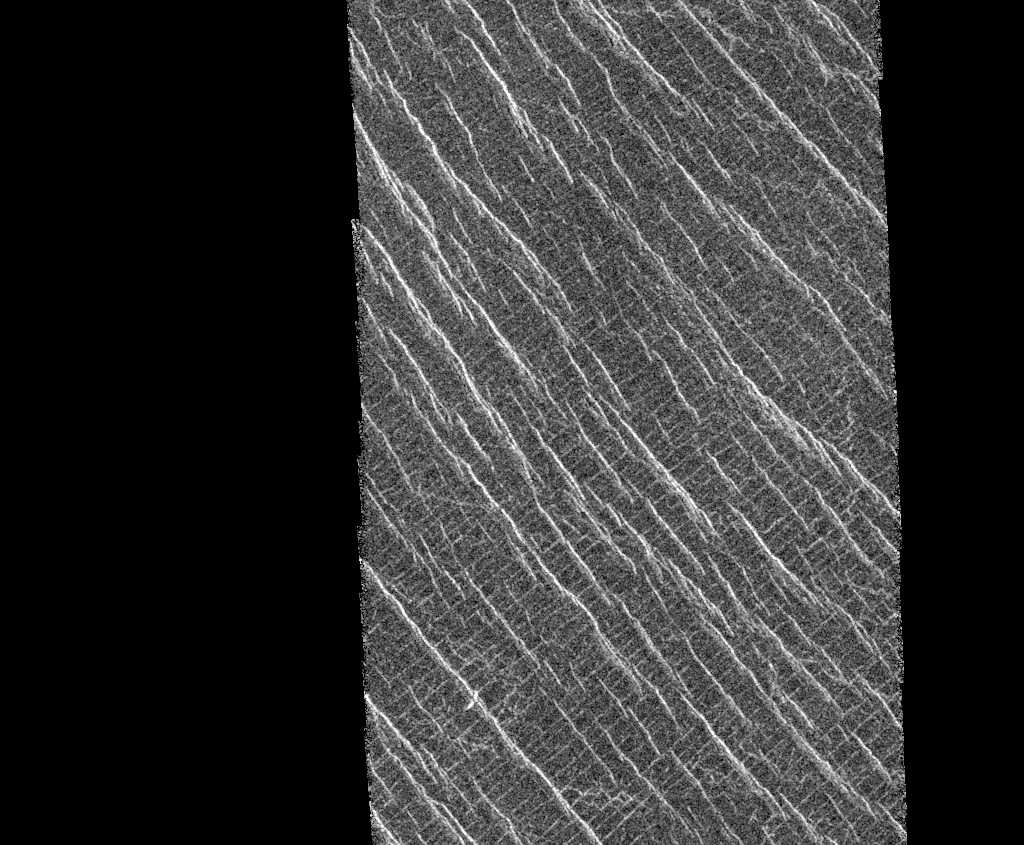

Venus – Lineated Plains in Lakshmi Region

This mosaic shows an area of the Lakshmi region that is located 30 degrees north latitude and 333.3 degrees east longitude. (Longitude on Venus is measured from 0 degrees to 360 degrees east). The area shown measures about 37 kilometers (23 miles) wide and 80 kilometers (50 miles) long. Based on data from the Pioneer Venus Orbiter and the ground-based Arecibo Radar Observatory, it is known that this region is located on the low rise that separates Sedna Planitia and Guinevere Planitia, just to the west of Eistla Regio. Two sets of parallel lineations are seen intersecting almost at right angles. The fainter lineations are spaced at regular intervals of about one kilometer (0.6 mile) and extend beyond the boundary of the image. The width of the faint lineations is at the limit of resolution of the best Magellan images. The brighter, more dominant lineations are less regular and, in places, appear to begin and end where they intersect the fainter lineations. It is not clear whether the two sets of lineations are faults or fractures, but in other Magellan images, these bright lineations are associated with pit craters and volcanic features. This type of terrain has not been seen on Venus nor on other planets. North is at the top of the image.

Credit: NASA/JPL